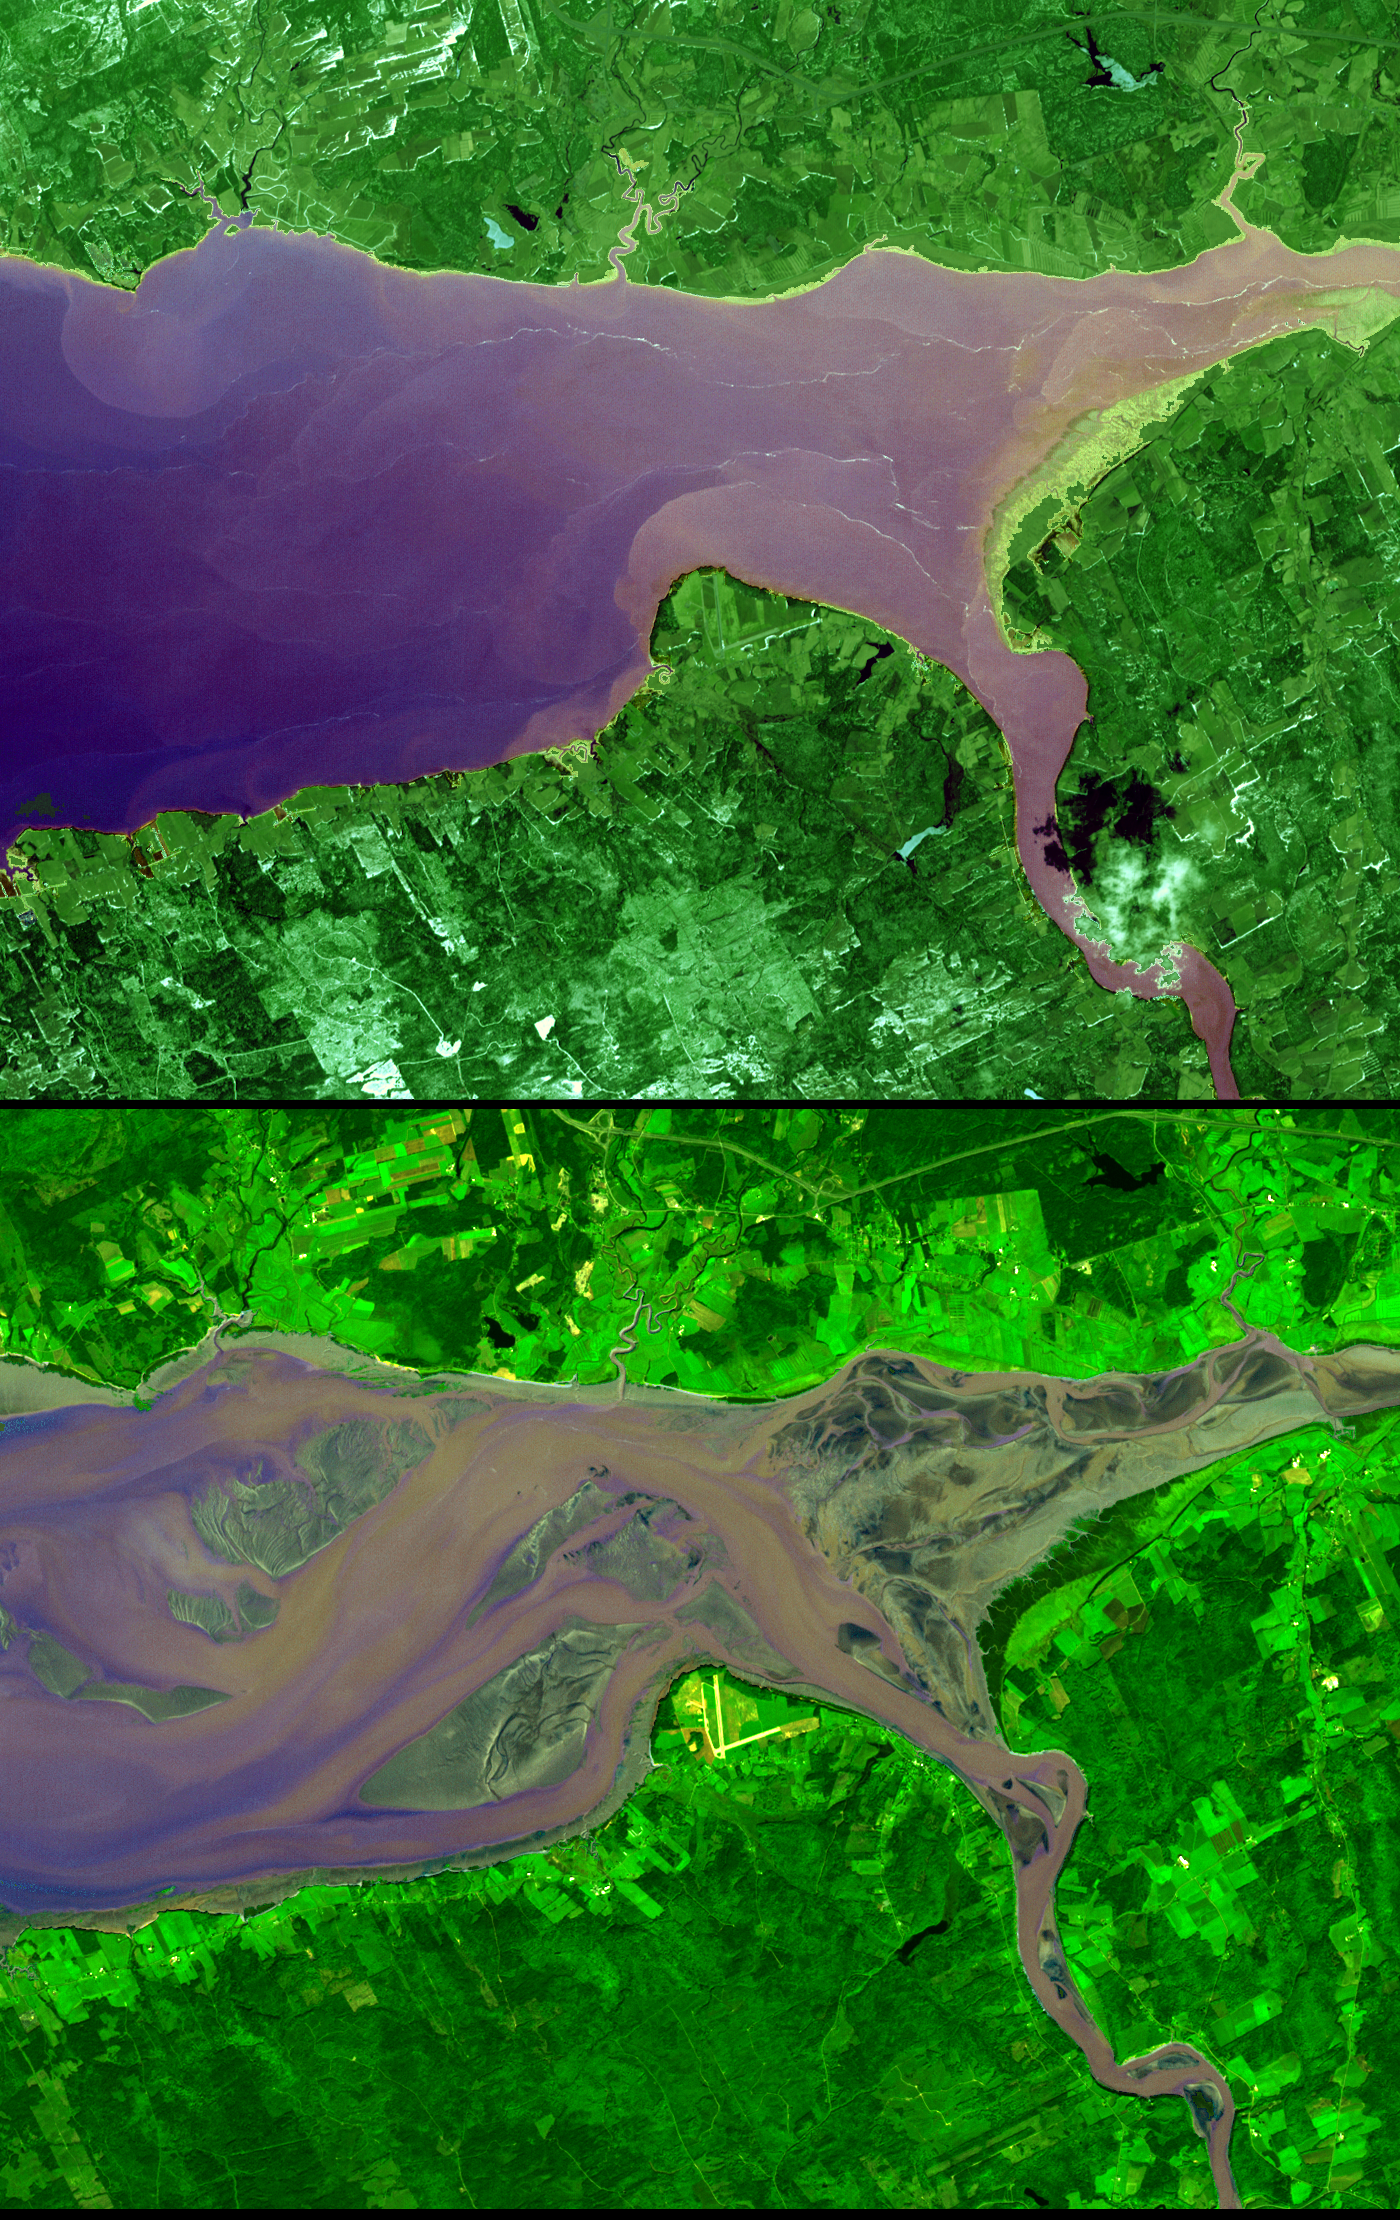

Bay of Fundy

The highest tides on Earth occur in the Minas Basin, the eastern extremity of the Bay of Fundy, Nova Scotia, Canada, where the tide range can reach 16 meters when the various factors affecting the tides are in phase. The primary cause of the immense tides of Fundy is a resonance of the Bay of Fundy-Gulf of Maine system. The system is effectively bounded at this outer end by the edge of the continental shelf with its approximately 40:1 increase in depth. The system has a natural period of approximately 13 hours, which is close to the 12h25m period of the dominant lunar tide of the Atlantic Ocean. Like a father pushing his daughter on a swing, the gentle Atlantic tidal pulse pushes the waters of the Bay of Fundy-Gulf of Maine basin at nearly the optimum frequency to cause a large to-and-fro oscillation. The greatest slosh occurs at the head (northeast end) of the system. The high tide image (top) was acquired April 20, 2001, and the low tide image (bottom) was acquired September 30, 2002. The images cover an area of 16.5 by 21 km, and are centered near 64 degrees west longitude and 45.5 degrees north latitude.

With its 14 spectral bands from the visible to the thermal infrared wavelength region, and its high spatial resolution of 15 to 90 meters (about 50 to 300 feet), ASTER images Earth to map and monitor the changing surface of our planet.

ASTER is one of five Earth-observing instruments launched December 18, 1999, on NASA’s Terra satellite. The instrument was built by Japan’s Ministry of Economy, Trade and Industry. A joint U.S./Japan science team is responsible for validation and calibration of the instrument and the data products.

The broad spectral coverage and high spectral resolution of ASTER provides scientists in numerous disciplines with critical information for surface mapping, and monitoring of dynamic conditions and temporal change. Example applications are: monitoring glacial advances and retreats; monitoring potentially active volcanoes; identifying crop stress; determining cloud morphology and physical properties; wetlands evaluation; thermal pollution monitoring; coral reef degradation; surface temperature mapping of soils and geology; and measuring surface heat balance.

The U.S. science team is located at NASA’s Jet Propulsion Laboratory, Pasadena, Calif. The Terra mission is part of NASA’s Science Mission Directorate.

Size: 16.5 by 21 kilometers (10.2 by 13 miles)
Location: 45.4 degrees North latitude, 64 degrees West longitude
Image Data: ASTER bands 3, 2, and 1
Original Data Resolution: 15 meters (49.2 feet)
Dates Acquired: September 30, 2002

Credit: NASA/GSFC/METI/ERSDAC/JAROS, and U.S./Japan ASTER Science Team